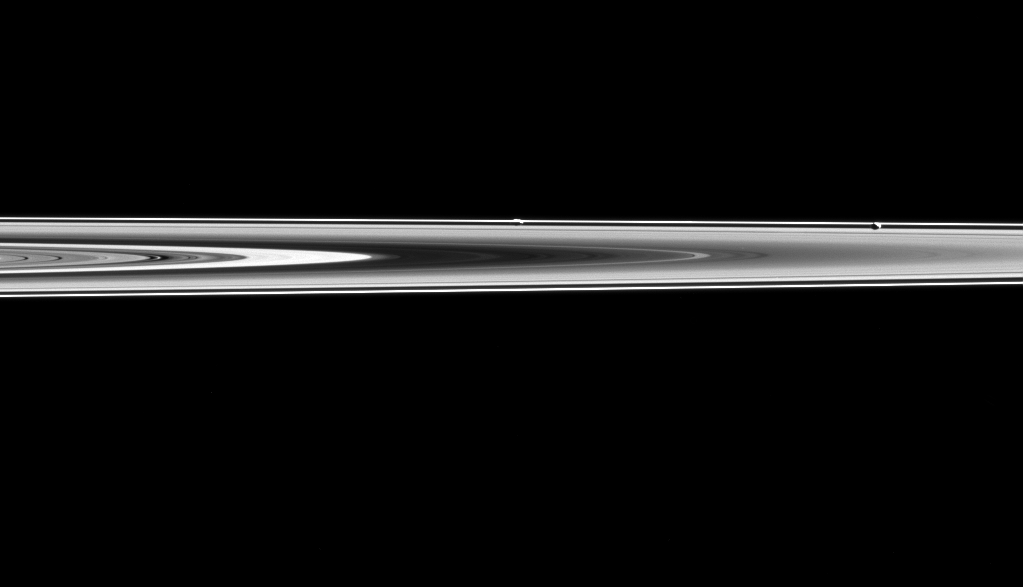

Moons In Hiding

Prometheus and Pandora are almost hidden in Saturn’s rings in this image.

Prometheus (53 miles or 86 kilometers across) and Pandora (50 miles or 81 kilometers across) orbit along side Saturn’s narrow F ring, which is shaped, in part, by their gravitational influences help to shape that ring. Their proximity to the rings also means that they often lie on the same line of sight as the rings, sometimes making them difficult to spot.

In this image, Prometheus is the left most moon in the ring plane, roughly in the center of the image. Pandora is towards the right.

This view looks toward the unilluminated side of the rings from about 0.3 degrees below the ring plane. The image was taken in visible light with the Cassini spacecraft narrow-angle camera on May 6, 2015.

The view was obtained at a distance of approximately 994,000 miles (1.6 million kilometers) from Prometheus and at a Sun-Prometheus-spacecraft, or phase, angle of 106 degrees. Image scale is 6 miles (10 kilometers) per pixel.

The Cassini mission is a cooperative project of NASA, ESA (the European Space Agency) and the Italian Space Agency. The Jet Propulsion Laboratory, a division of the California Institute of Technology in Pasadena, manages the mission for NASA’s Science Mission Directorate, Washington. The Cassini orbiter and its two onboard cameras were designed, developed and assembled at JPL. The imaging operations center is based at the Space Science Institute in Boulder, Colorado.

Credit: NASA/JPL-Caltech/Space Science Institute